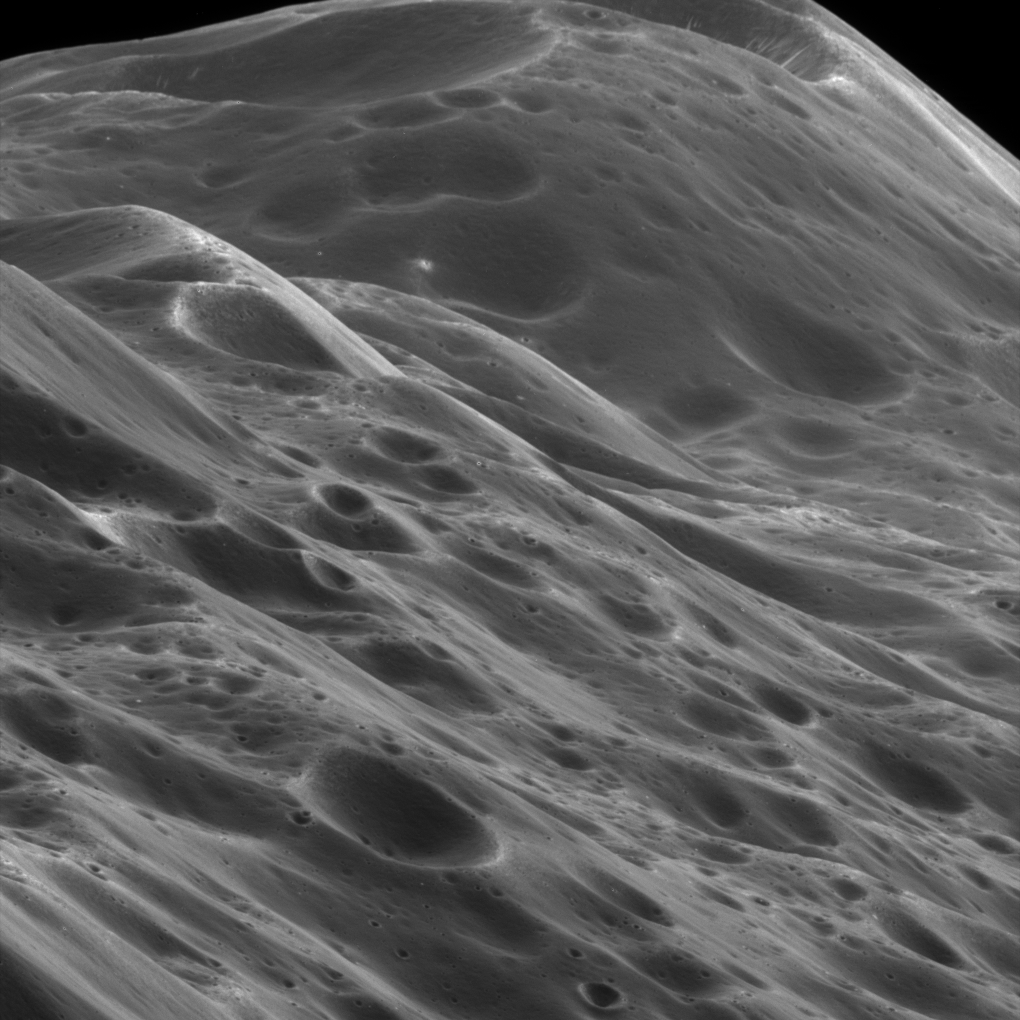

The Himalayas of Iapetus

This stunning close-up view shows mountainous terrain that reaches about 10 kilometers (6 miles) high along the unique equatorial ridge of Iapetus. The view was acquired during Cassini’s only close flyby of the two-toned Saturn moon.

Above the middle of the image can be seen a place where an impact has exposed the bright ice beneath the dark overlying material.

The image was taken on Sept. 10, 2007, with the Cassini spacecraft narrow-angle camera at a distance of approximately 3,870 kilometers (2,400 miles) from Iapetus. Image scale is 23 meters (75 feet) per pixel.

The Cassini-Huygens mission is a cooperative project of NASA, the European Space Agency and the Italian Space Agency. The Jet Propulsion Laboratory, a division of the California Institute of Technology in Pasadena, manages the mission for NASA’s Science Mission Directorate, Washington, D.C. The Cassini orbiter and its two onboard cameras were designed, developed and assembled at JPL. The imaging operations center is based at the Space Science Institute in Boulder, Colo.

Credit: NASA/JPL/Space Science Institute